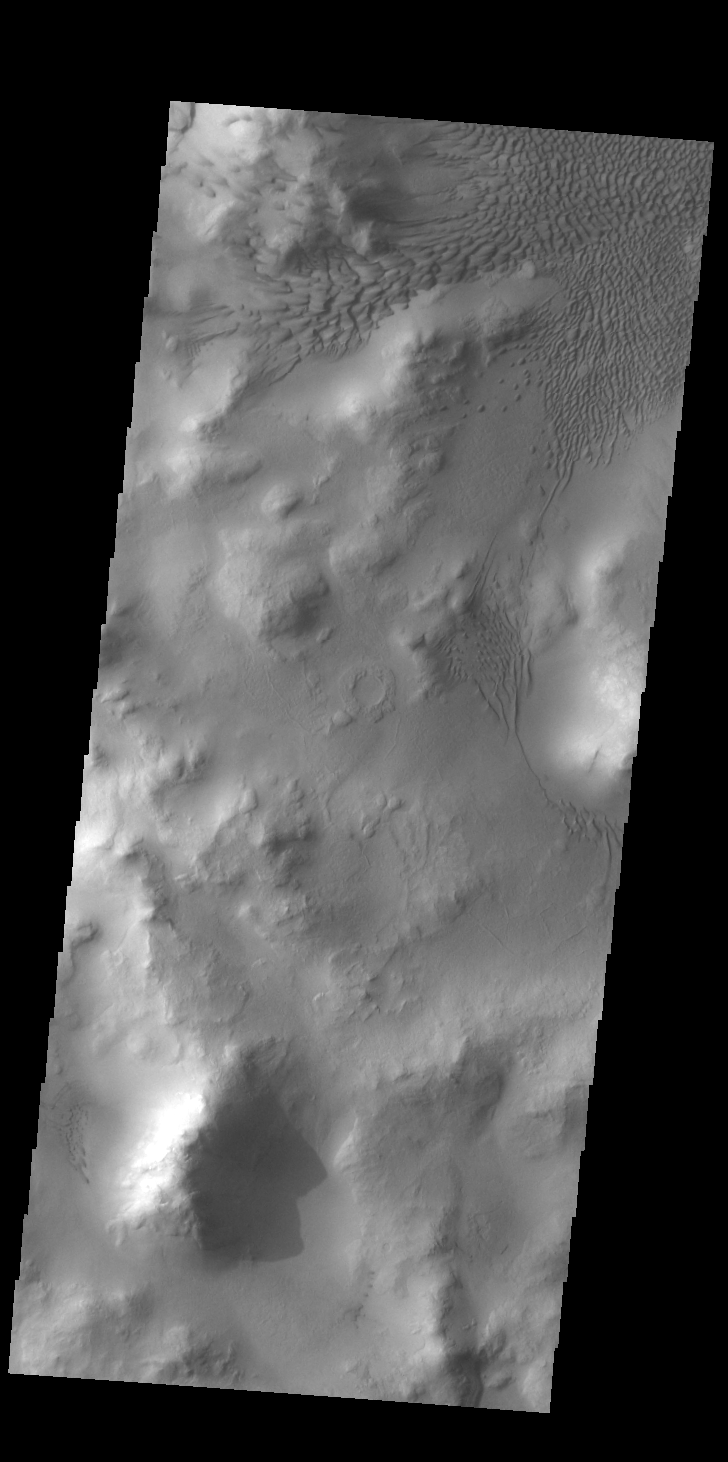

Lyot Crater Dunes

Today’s VIS image shows part of the floor of Lyot Crater, including a large field of sand dunes on the crater floor. At 236 km diameter (146 miles), Lyot Crater is one of the largest craters in the northern hemisphere of Mars. Lyot is a double ringed crater, and these dunes are located in the inner of the two rings. Lyot Crater is located in Vastitas Borealis, part of the northern hemisphere lowlands. Craters that contain two rings – one inside the other – are variously called peak ring craters or double ring basins. This morphology can develop in craters larger than 100 km across.

Credit: NASA/JPL-Caltech/ASU